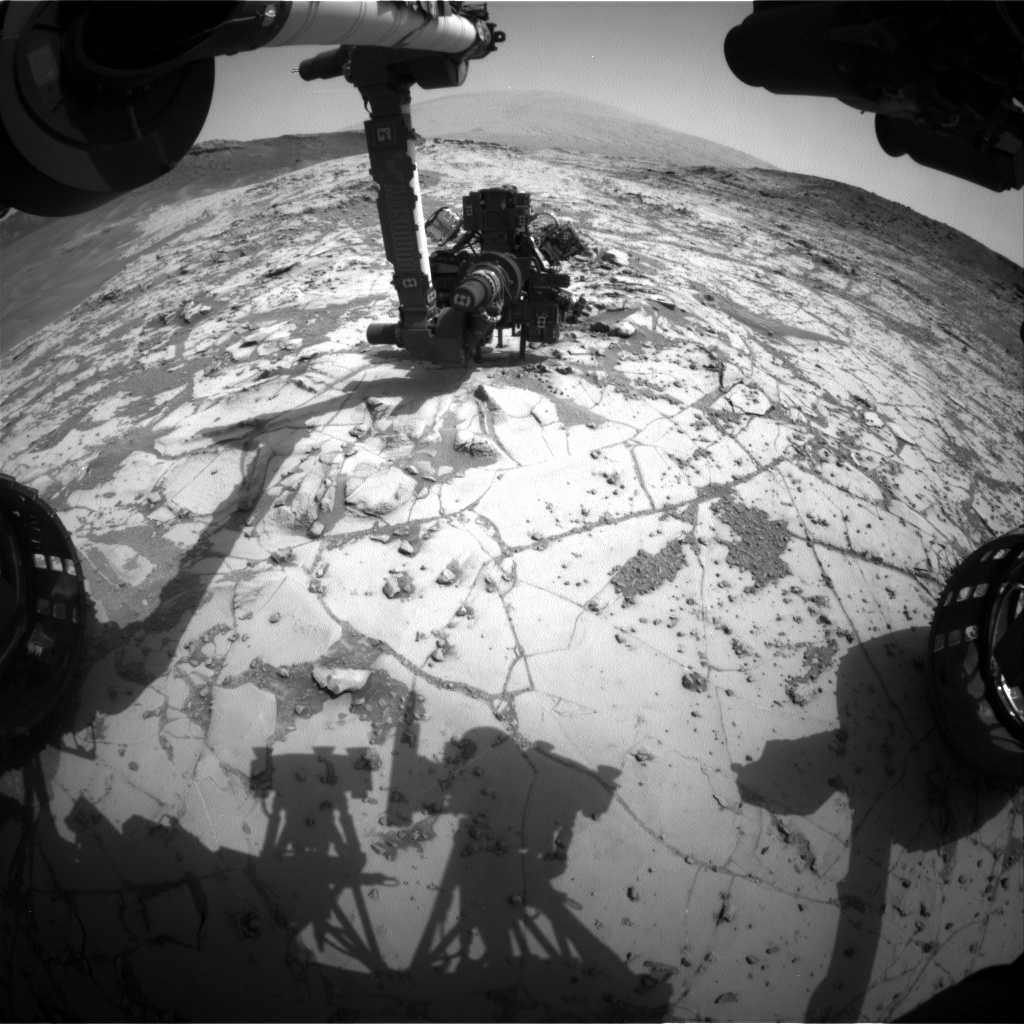

Curiosity Conducting Mini-Drill Test at ‘Mojave’

This view from the wide-angle Hazard Avoidance Camera (Hazcam) on the front of NASA’s Curiosity Mars Rover shows the rover’s drill in position for a mini-drill test to assess whether a rock target called “Mojave” is appropriate for full-depth drilling to collect a sample. It was taken on Jan. 13, 2015, during the 867th Martian day, or sol, of Curiosity’s work on Mars.

The rover team selected Mojave as the mission’s second drill-sampling candidate on Mount Sharp. A higher portion of the mountain is visible on the horizon. A key appeal of this target is an abundance of crystal-shaped features evident when Curiosity used its dust-removal tool here in November 2014, as shown in PIA19077. The target is in the “Pink Hills” area near the lower edge of the “Pahrump Hills” outcrop in the basal layer of Mount Sharp.

NASA’s Jet Propulsion Laboratory, a division of the California Institute of Technology, Pasadena, manages the Mars Science Laboratory Project for NASA’s Science Mission Directorate, Washington. JPL designed and built the project’s Curiosity rover and the rover’s Hazcams.

Credit: NASA/JPL-Caltech